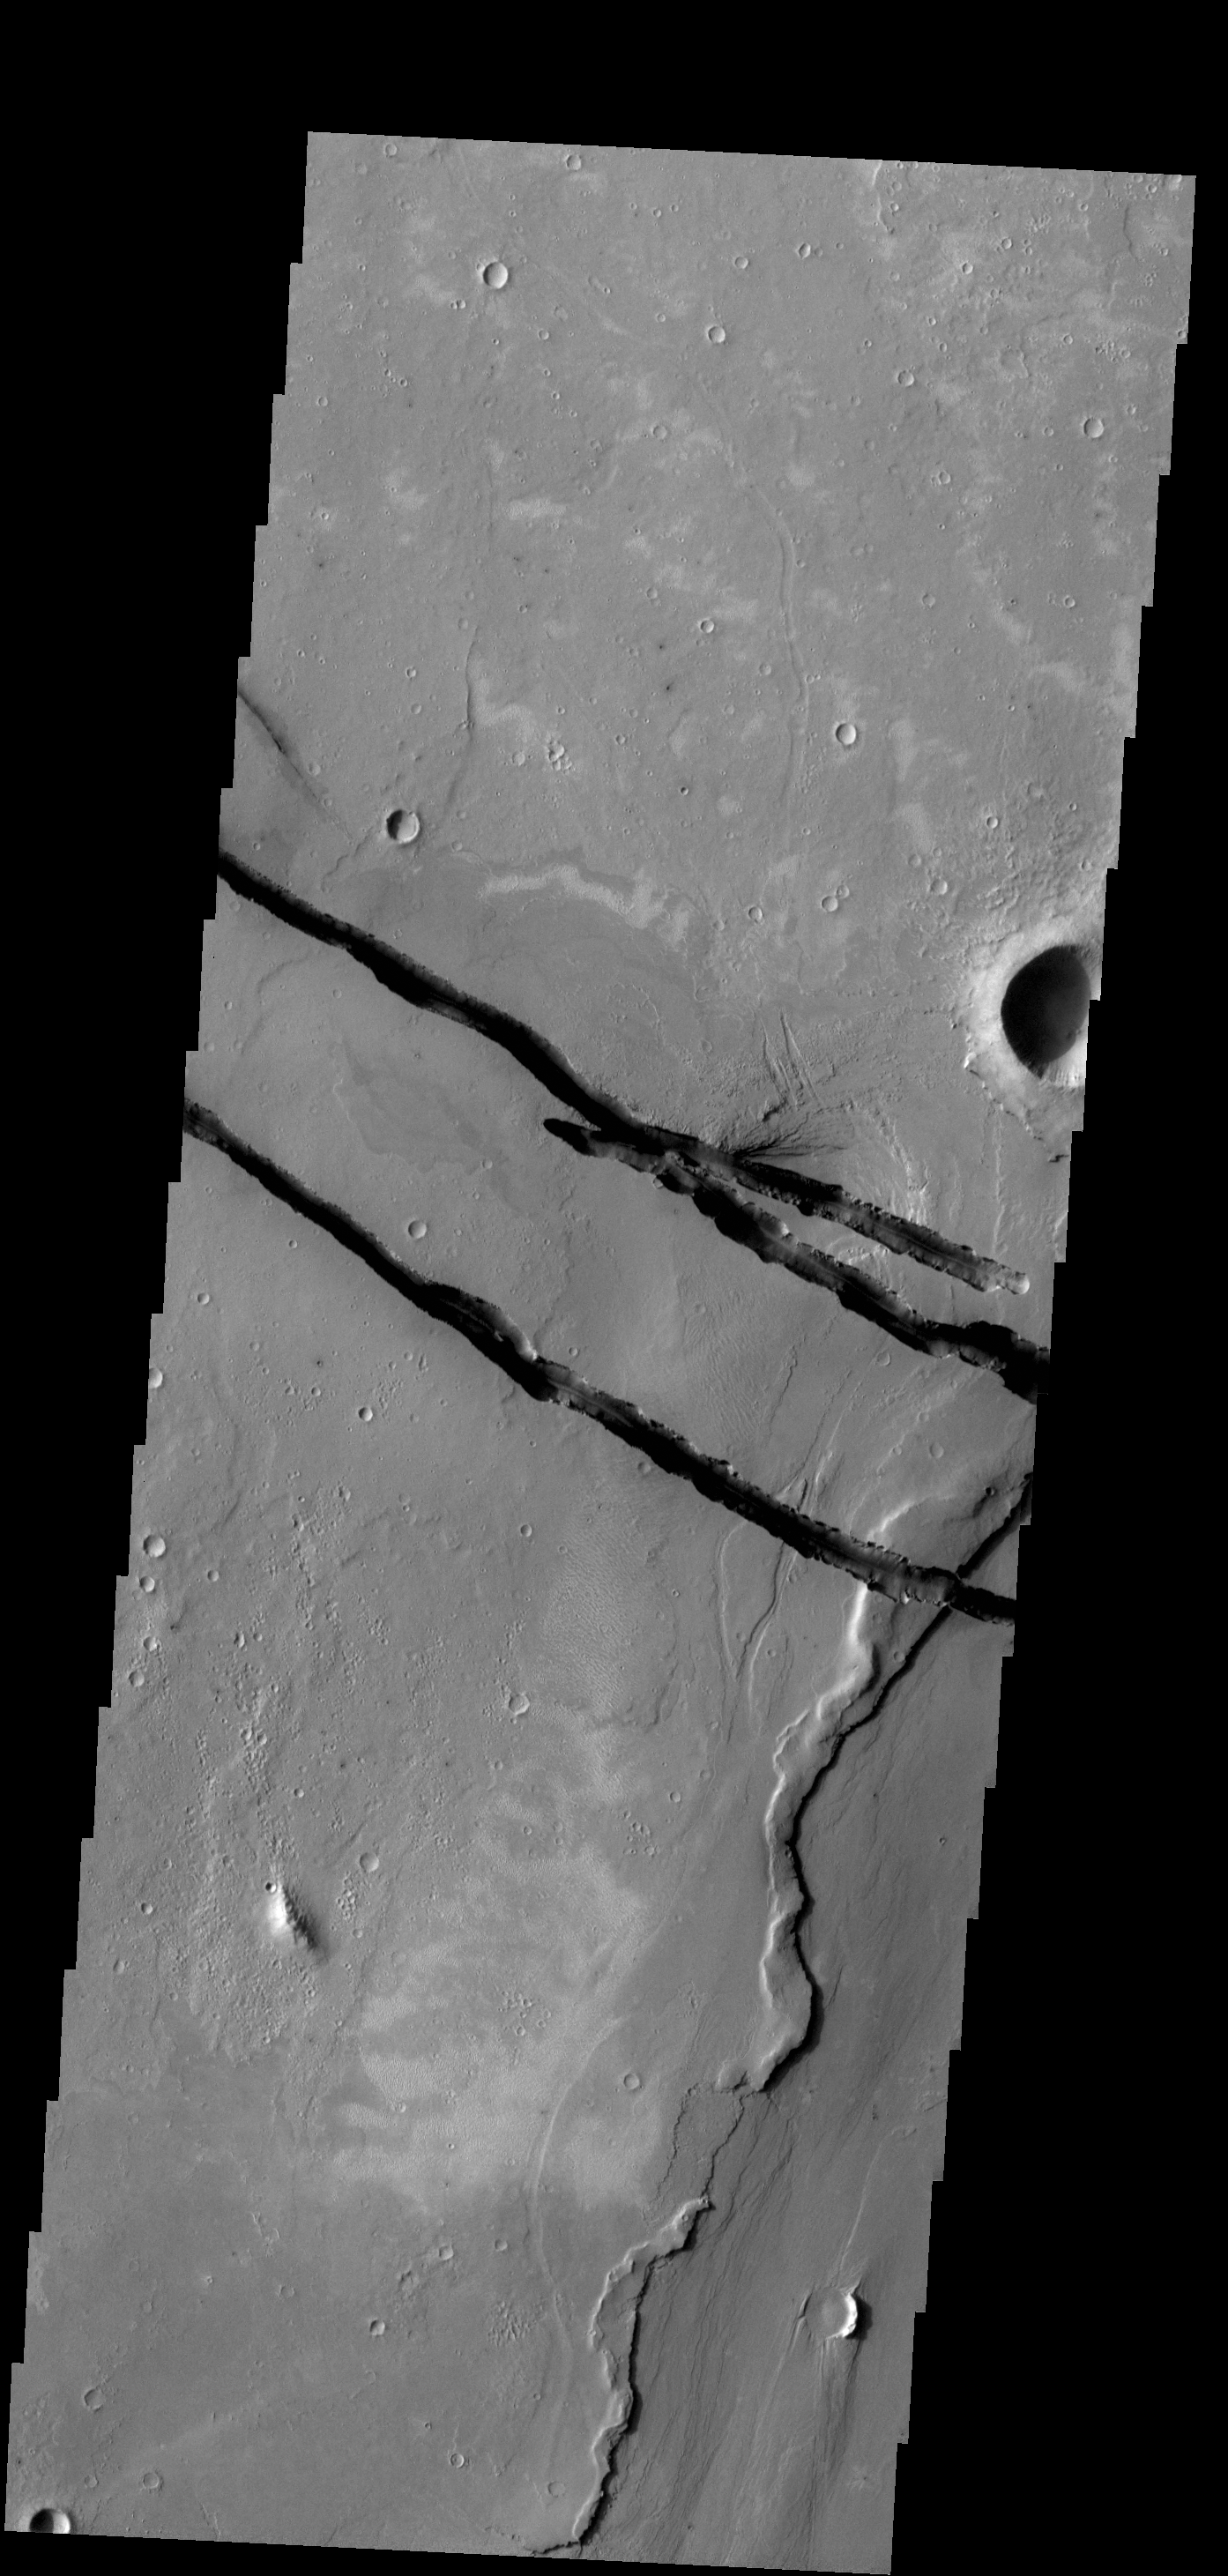

Cerberus Fossae

The fractures in this VIS image are part of a large system of fractures called Cerberus Fossae. Athabasca Valles is visible in the lower right corner of the image.

Credit: NASA/JPL-Caltech/ASU